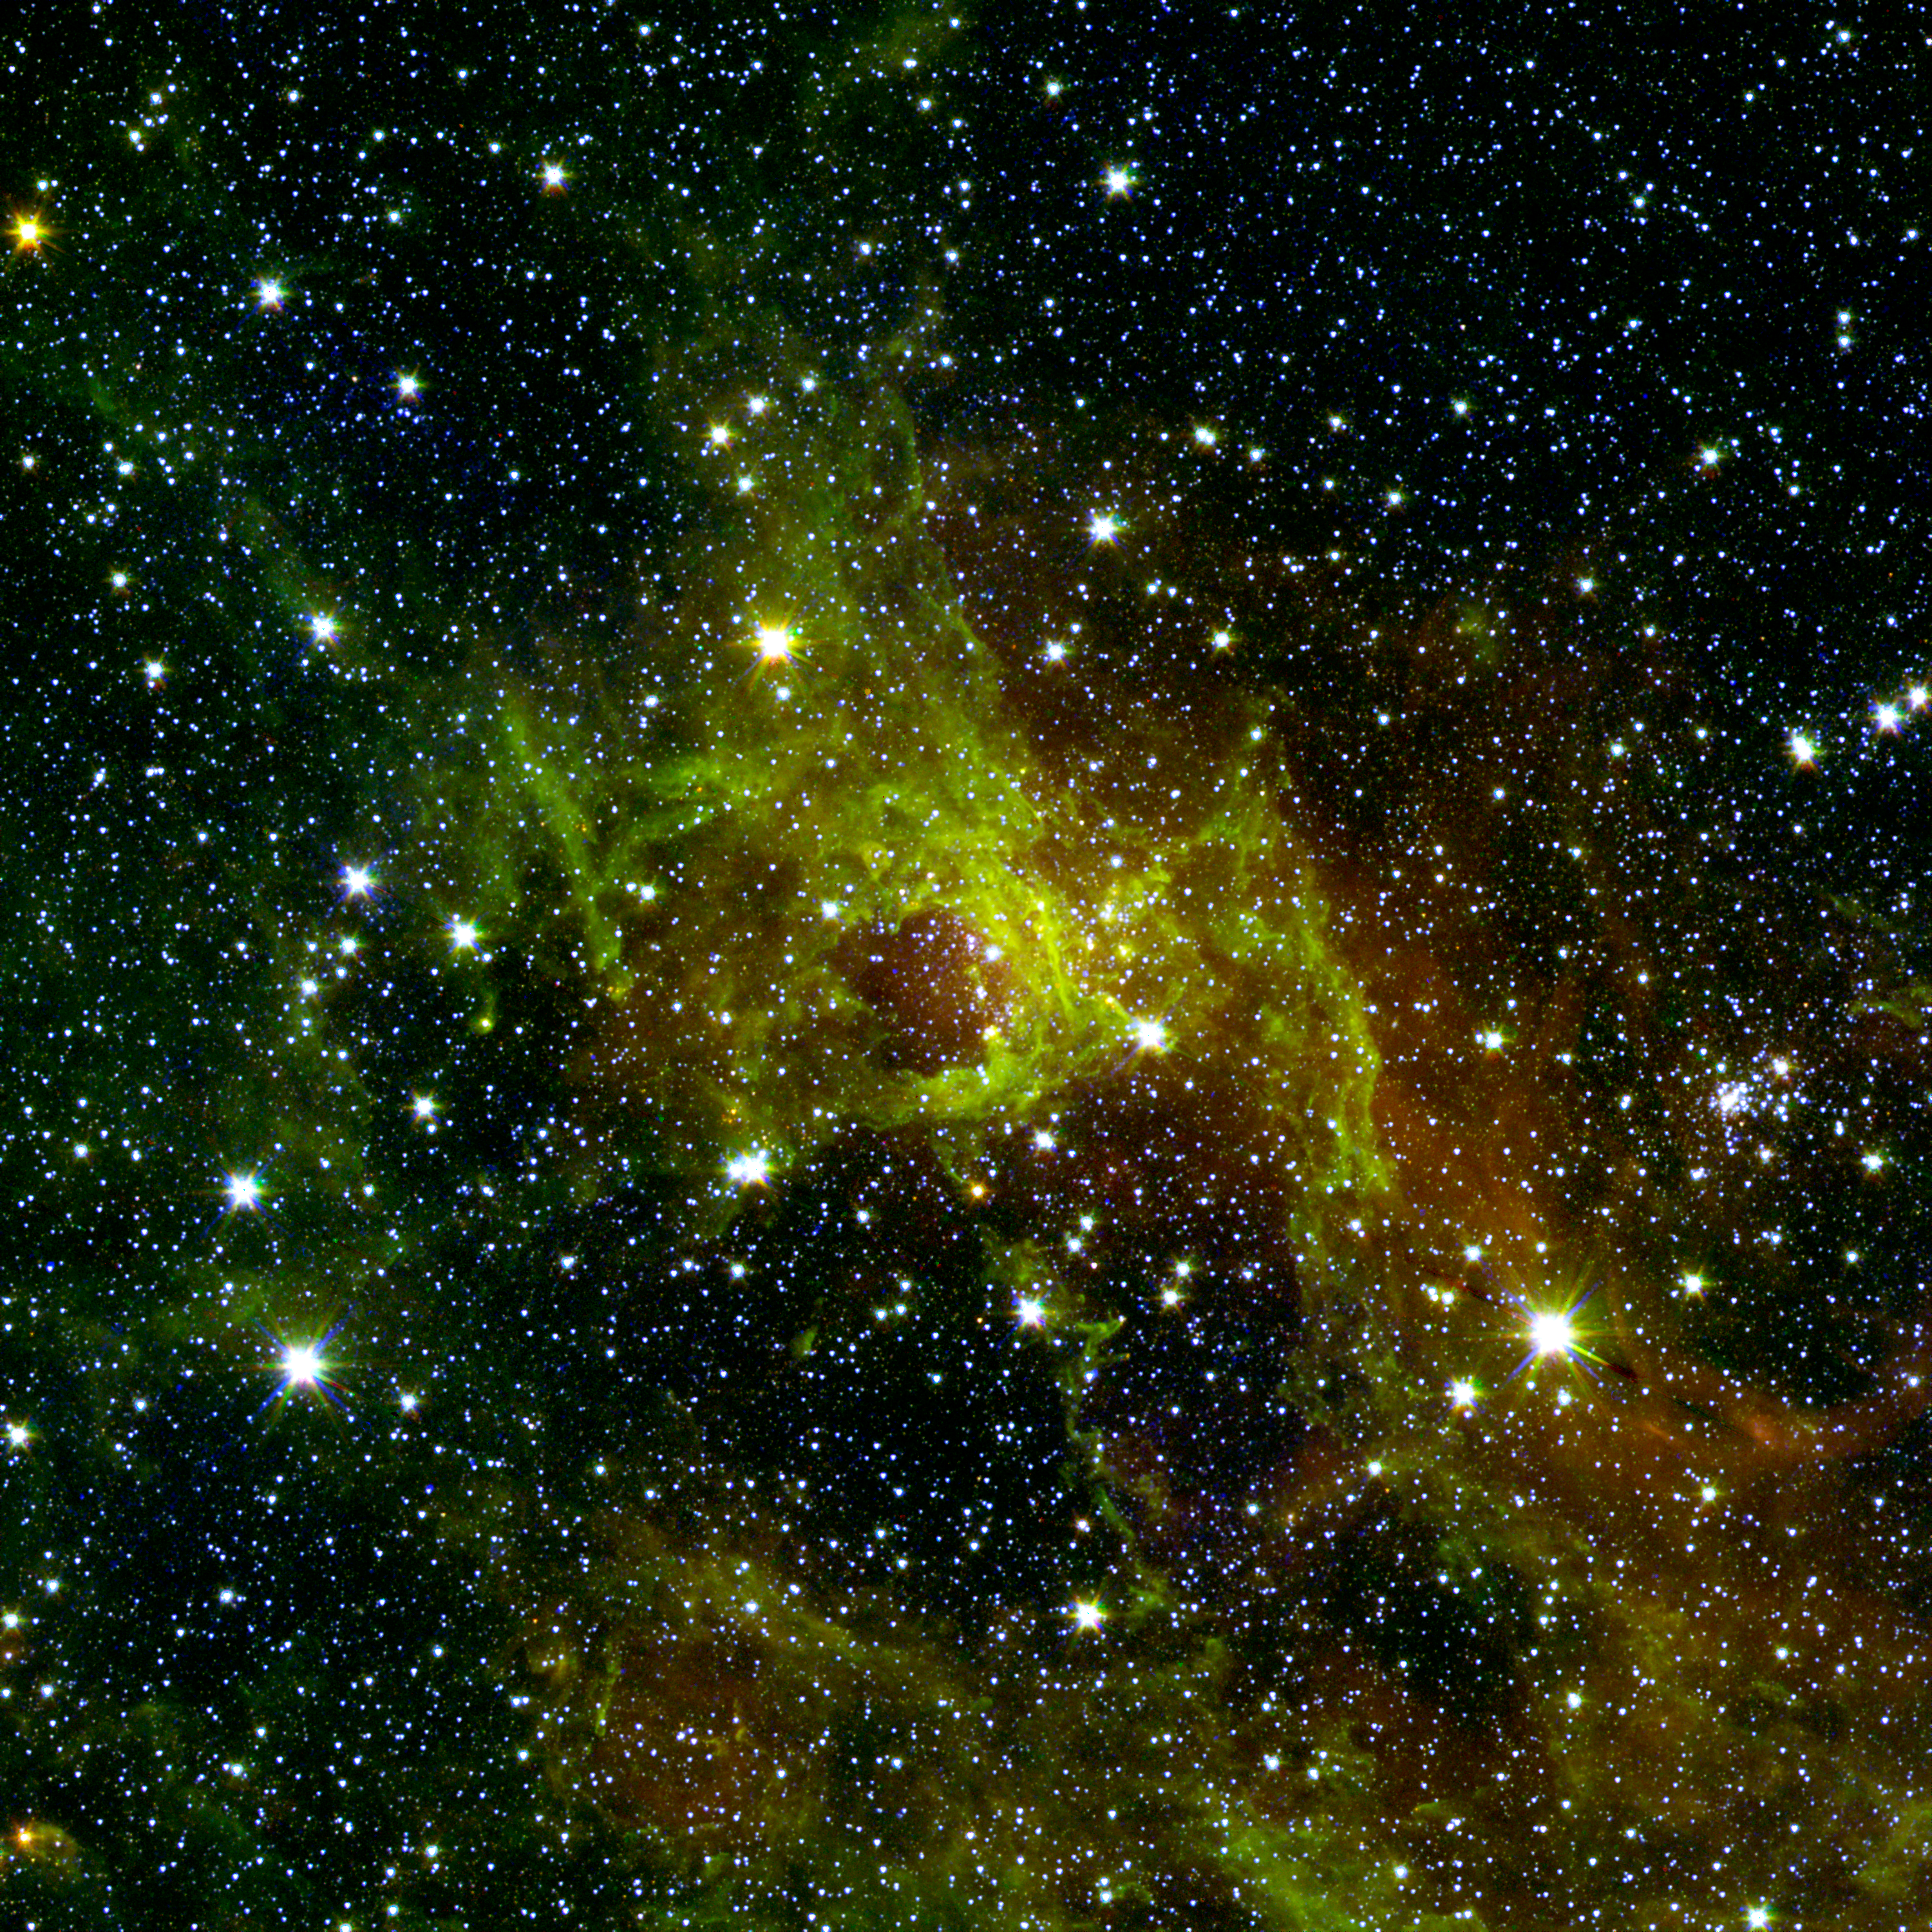

Awash in Green and Red

This image from NASA’s Spitzer Space Telescope shows a wispy, vast structure in the constellation Perseus with a small bubble right in its center puffed out by the spasms of fresh-formed, heavyweight stars. A bubble far larger with age, down below it, has a tendril of gas sneaking across its mostly empty inner space. Along this dusty thread, stars are budding at the ends of matter columns, much like the famous “Pillars of Creation” seen by NASA’s Hubble Space Telescope in the Eagle nebula. To the middle right and out of the fray sparkles an older star cluster that has since thrown off its clouds of polycyclic aromatic hydrocarbons (PAHs), chemical compounds found in space and on Earth. Below this jewel-like collection, hydrogen atoms energized by starlight emit a rosy glow. This hue, common to many nebulae, also appears red to our eyes in visible light. The verdant PAHs signify neutral, less energized regions around this luminous hydrogen patch, and help researchers gauge the size and age of cosmic clouds.

This image is a combination of data from Spitzer and the Two Micron All Sky Survey (2MASS). The Spitzer data was taken after Spitzer’s liquid coolant ran dry in May 2009, marking the beginning of its “warm” mission. Light from Spitzer’s remaining infrared channels at 3.6 and 4.5 microns has been represented in green and red, respectively. 2MASS observations at 2.2 microns are blue.

Credit: NASA/JPL-Caltech/2MASS/SSI/University of Wisconsin